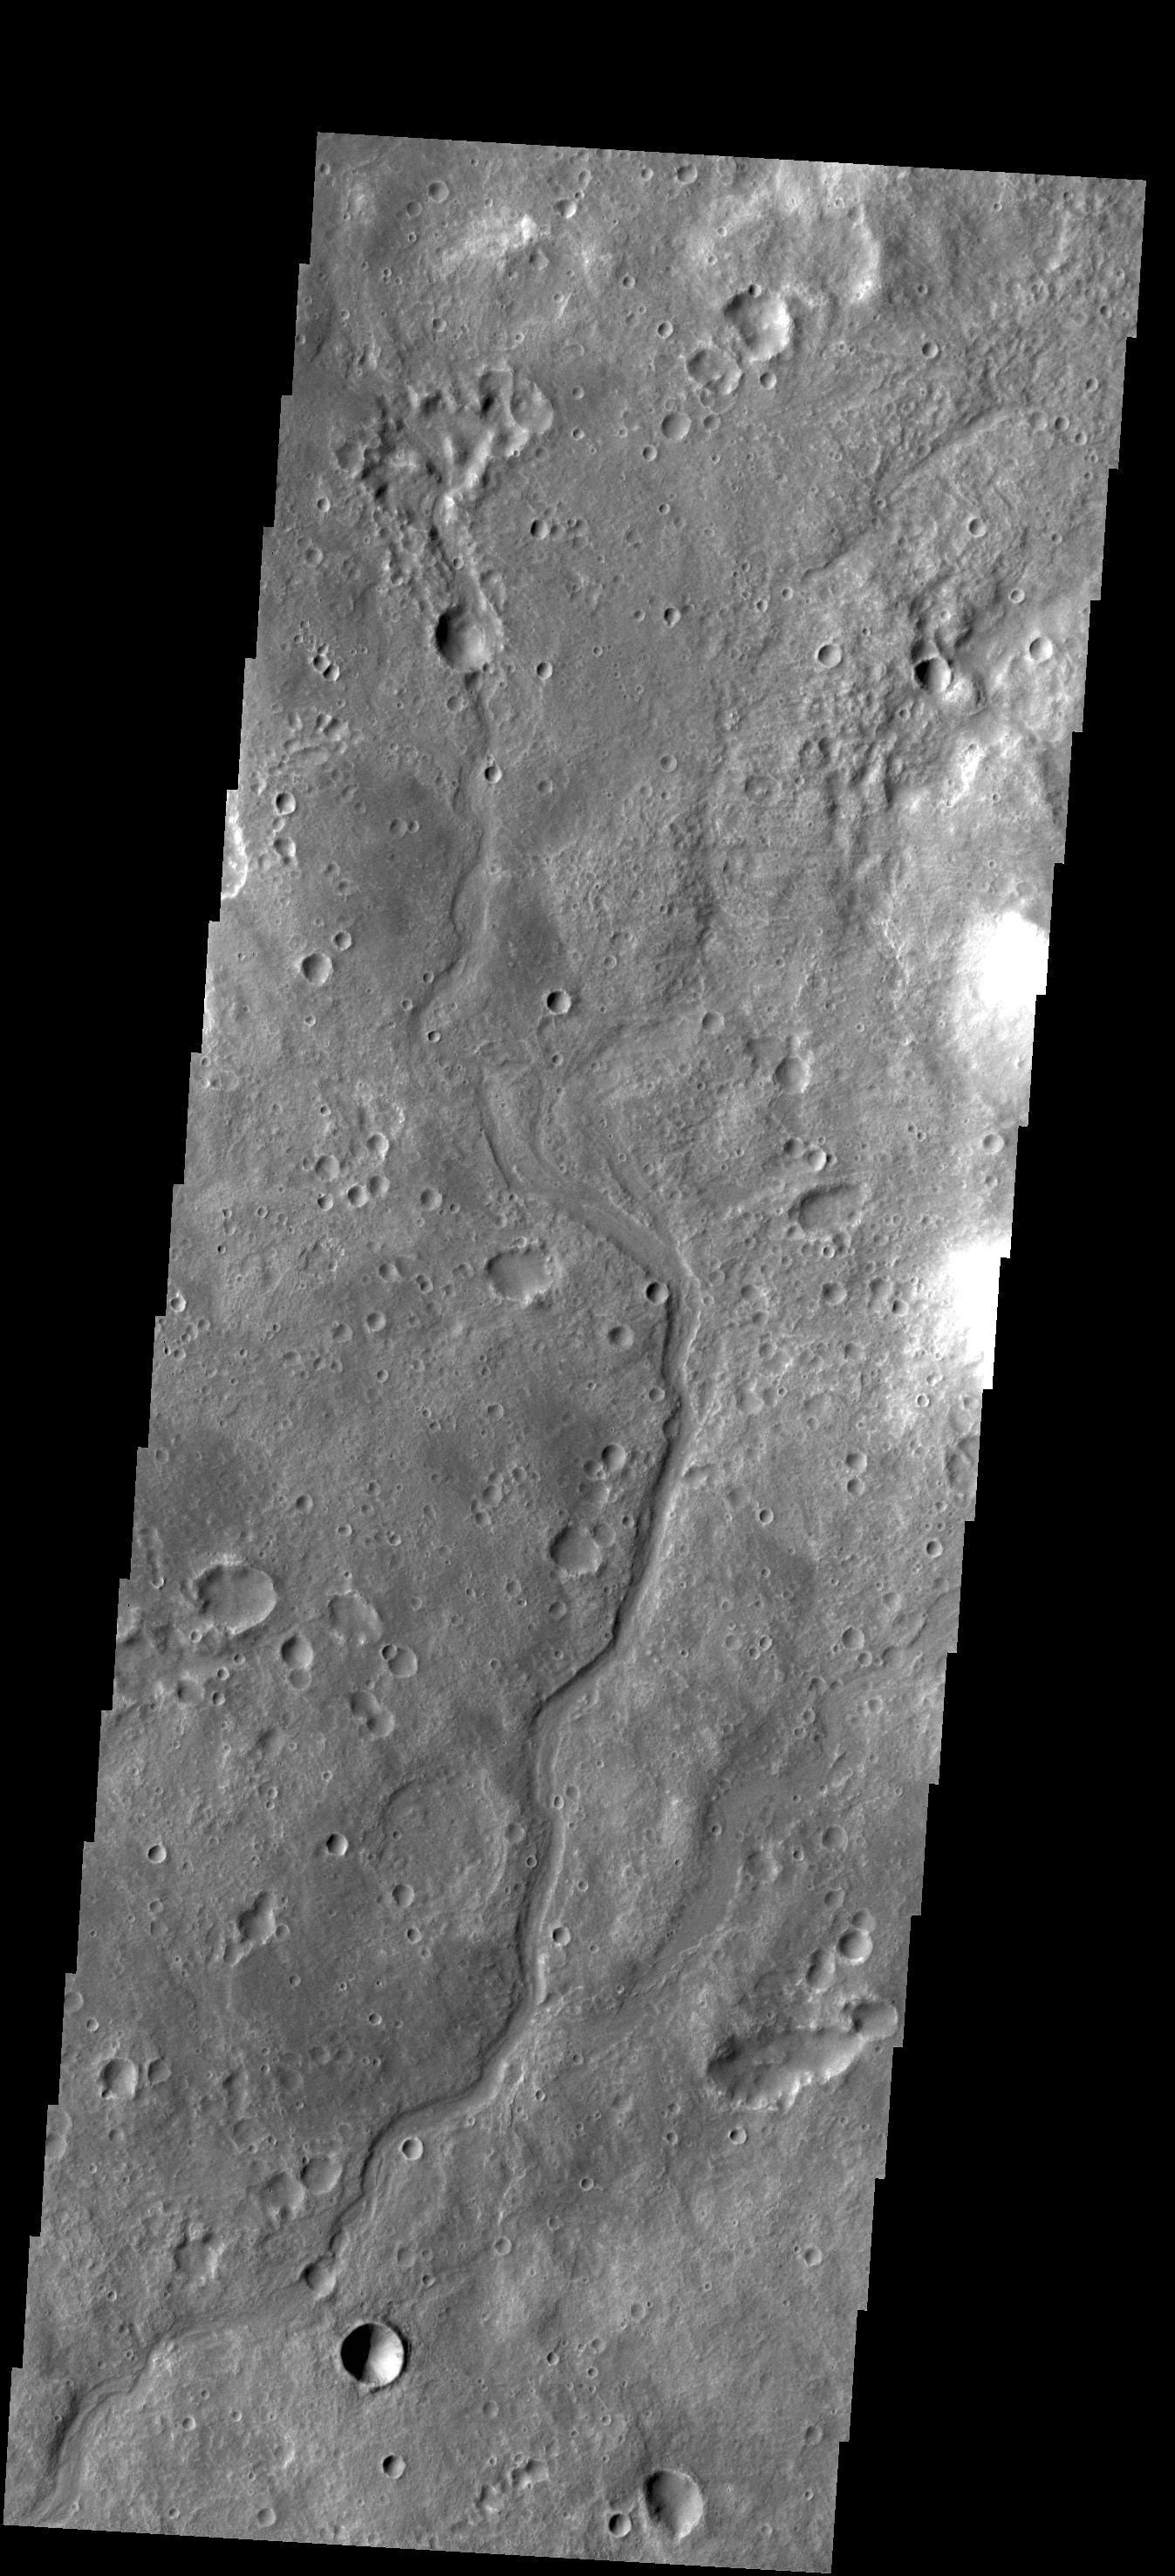

Channel

This small unnamed channel is located in southern Tyrrhena Terra.

Credit: NASA/JPL-Caltech/ASU